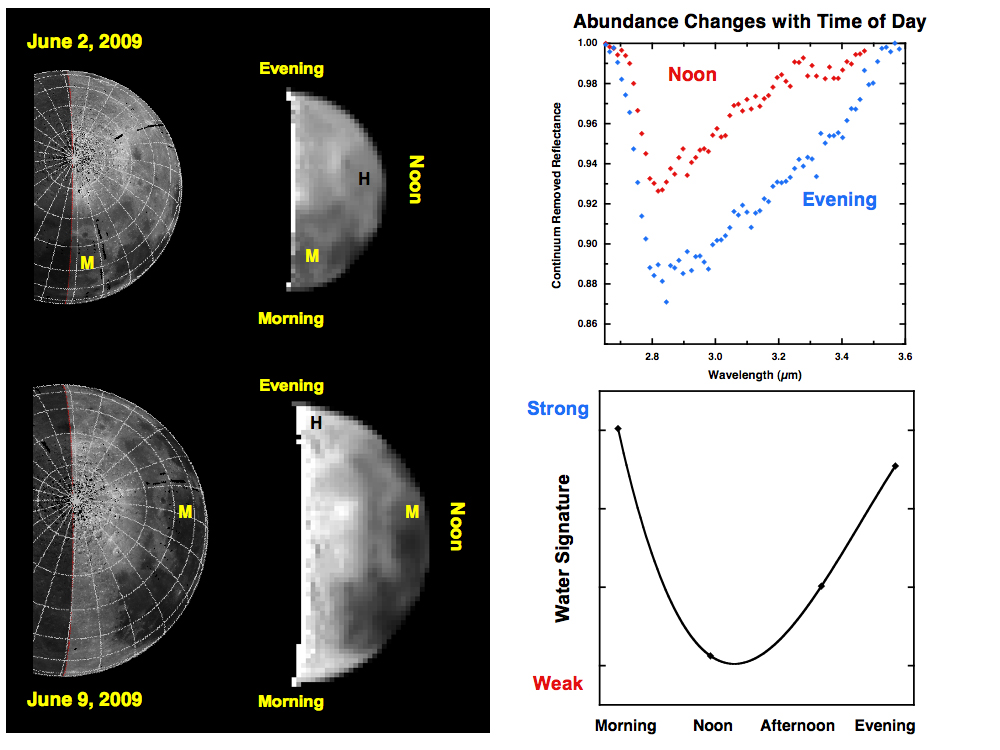

Water Abundances Change with Time of Day

Observations from NASA’s Deep Impact mission of the moon’s north pole from June 2 to 9, 2009 reveal changes in the amounts of water and hydroxyl. In the week between these datasets, the moon had rotated 90 degrees (one-quarter of a lunar day). For example, a volcanic mare terrain (labeled ‘M’) is observed in the morning on June 2, but by June 9 is at local noon. Similarly, a highland unit (‘H’) begins at noon and rotates to evening on June 9.

Deep Impact observed a significant change in the strength of a water and hydroxyl signature as the moon rotated around. The highland unit, for example, has a weaker signal near noon (red) and a stronger signal by evening (blue). Taken together, the data show a systematic change in water loss from morning to noon, recovery through the afternoon, and a return to a steady state by evening. This daytime cycle suggests that hydrogen ions in the solar wind may be a source for re-hydration.

Credit: NASA/JPL-Caltech/University of Maryland